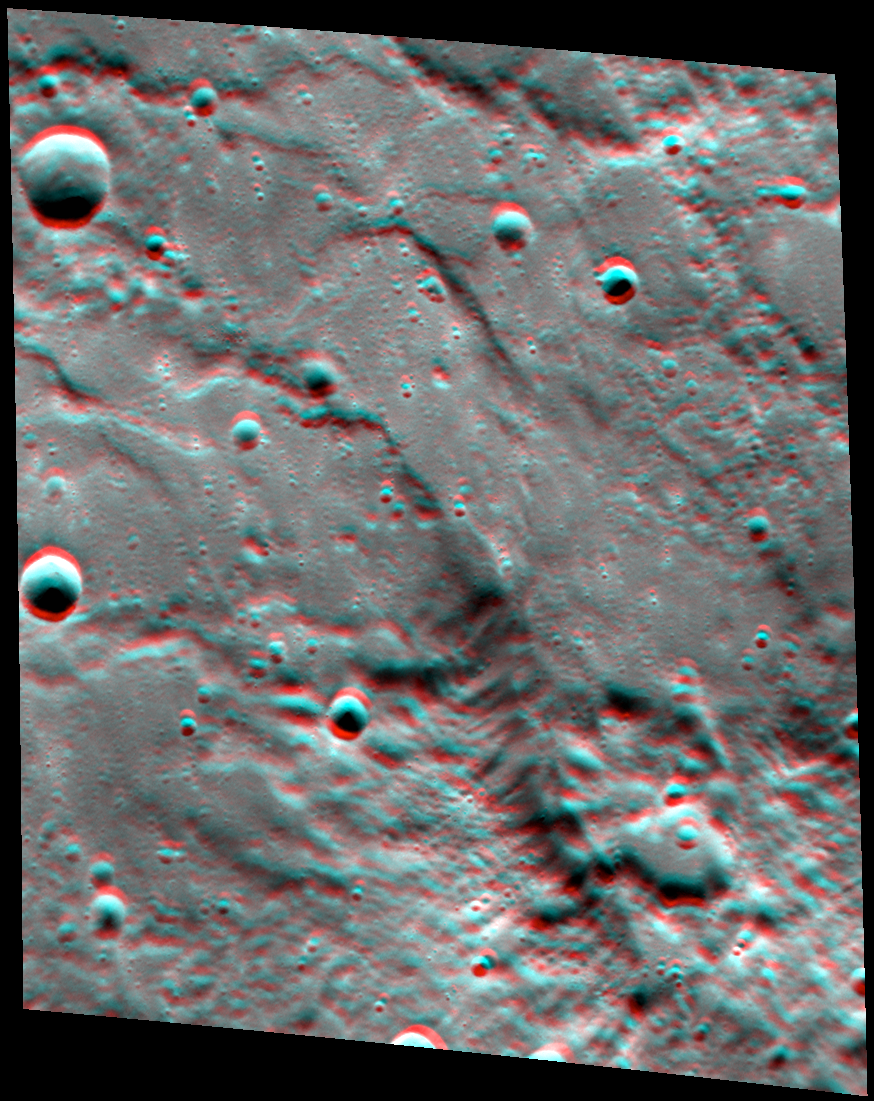

Paramour Rupes in 3-D

Red-cyan glasses will help you see the impressive heights of Paramour Rupes in this 3D view. Paramour is a large cliff (well over 600 meters high at places!) that formed when one block of crust was thrust forward over another, resulting in a feature known as a lobate scarp. Paramour Rupes is located to the southwest of the Caloris basin, and the small knobs that litter the scene are thought to be blocks of ejecta from the Caloris impact event. For ease of stereo viewing, this anaglyph has been rotated so that north is toward the left.

This image pair was acquired as a targeted set of stereo images. Targeted stereo observations are acquired at resolutions much higher than that of the 200-meter/pixel stereo base map. These targets acquired with the NAC enable the detailed topography of Mercury’s surface to be determined for a local area of interest.

Date acquired: June 18, 2014
Image Mission Elapsed Time (MET): 45386688, 45387906
Image ID: 6520353, 6520362
Instrument: Narrow Angle Camera (NAC) of the Mercury Dual Imaging System (MDIS)
Center Latitude: -4.99°
Center Longitude: 146.3°E
Resolution: 110 meters/pixel
Scale: This scene is approximately 110 km (68 miles) across
Incidence Angle: 63.8°
Emission Angle: 37.2°
Phase Angle: 97.7°

The MESSENGER spacecraft is the first ever to orbit the planet Mercury, and the spacecraft’s seven scientific instruments and radio science investigation are unraveling the history and evolution of the Solar System’s innermost planet. During the first two years of orbital operations, MESSENGER acquired over 150,000 images and extensive other data sets. MESSENGER is capable of continuing orbital operations until early 2015.

For information regarding the use of images, see the MESSENGER image use policy.

Credit: NASA/Johns Hopkins University Applied Physics Laboratory/Carnegie Institution of Washington